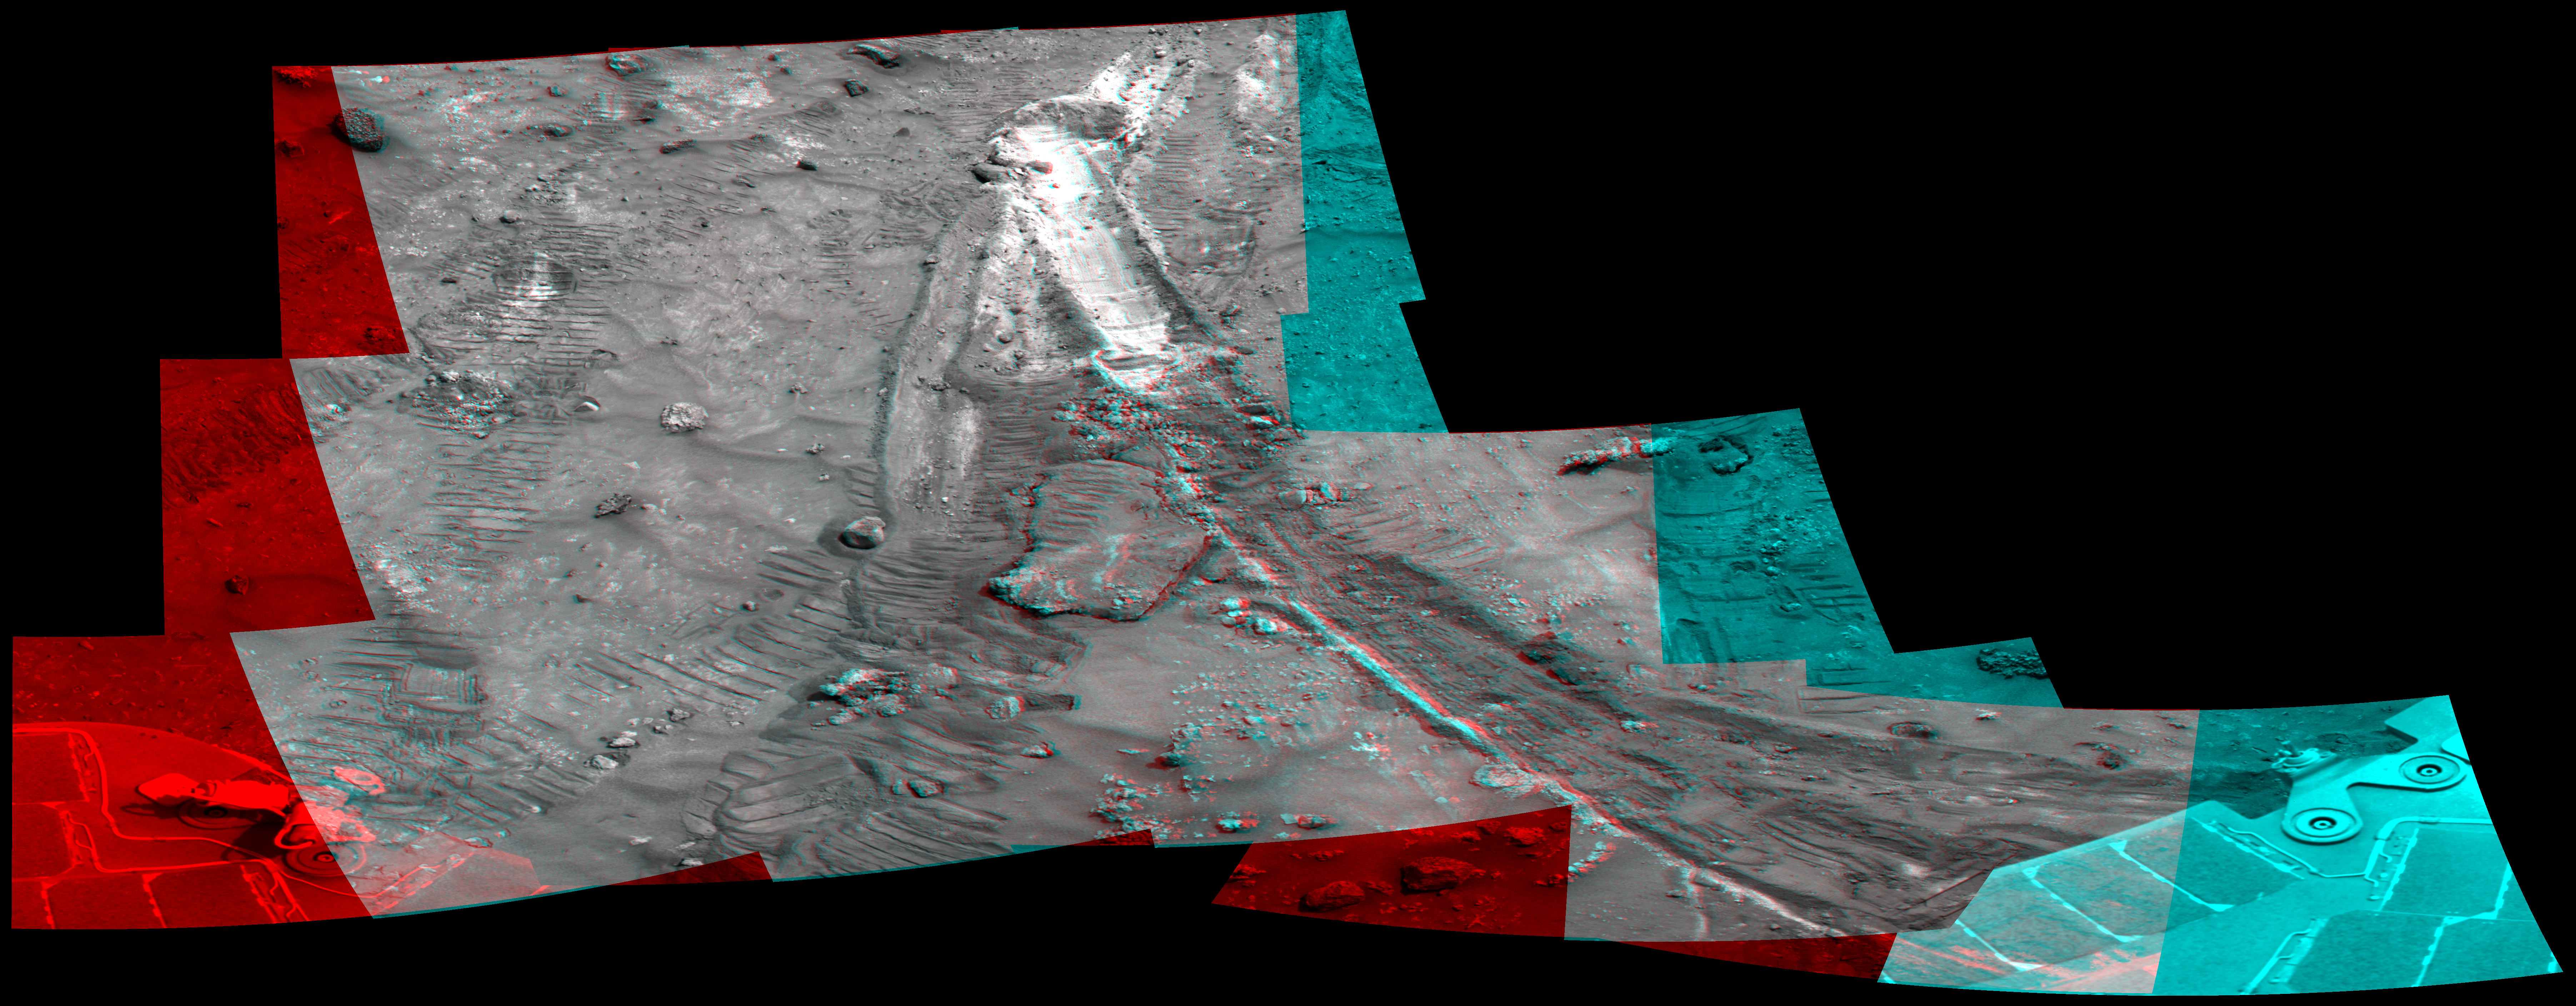

Rover’s Wheel Churns Up Bright Martian Soil (Stereo)

NASA’s Mars Exploration Rover Spirit acquired this mosaic on the mission’s 1,202nd Martian day, or sol (May 21, 2007), while investigating the area east of the elevated plateau known as “Home Plate” in the “Columbia Hills.” The mosaic shows an area of disturbed soil, nicknamed “Gertrude Weise” by scientists, made by Spirit’s stuck right front wheel.

The trench exposed a patch of nearly pure silica, with the composition of opal. It could have come from either a hot-spring environment or an environment called a fumarole, in which acidic, volcanic steam rises through cracks. Either way, its formation involved water, and on Earth, both of these types of settings teem with microbial life.

Multiple images taken with Spirit’s panoramic camera are combined here into a stereo view that appears three-dimensional when seen through red-blue glasses, with the red lens on the left.

Credit: NASA/JPL-Caltech/Cornell